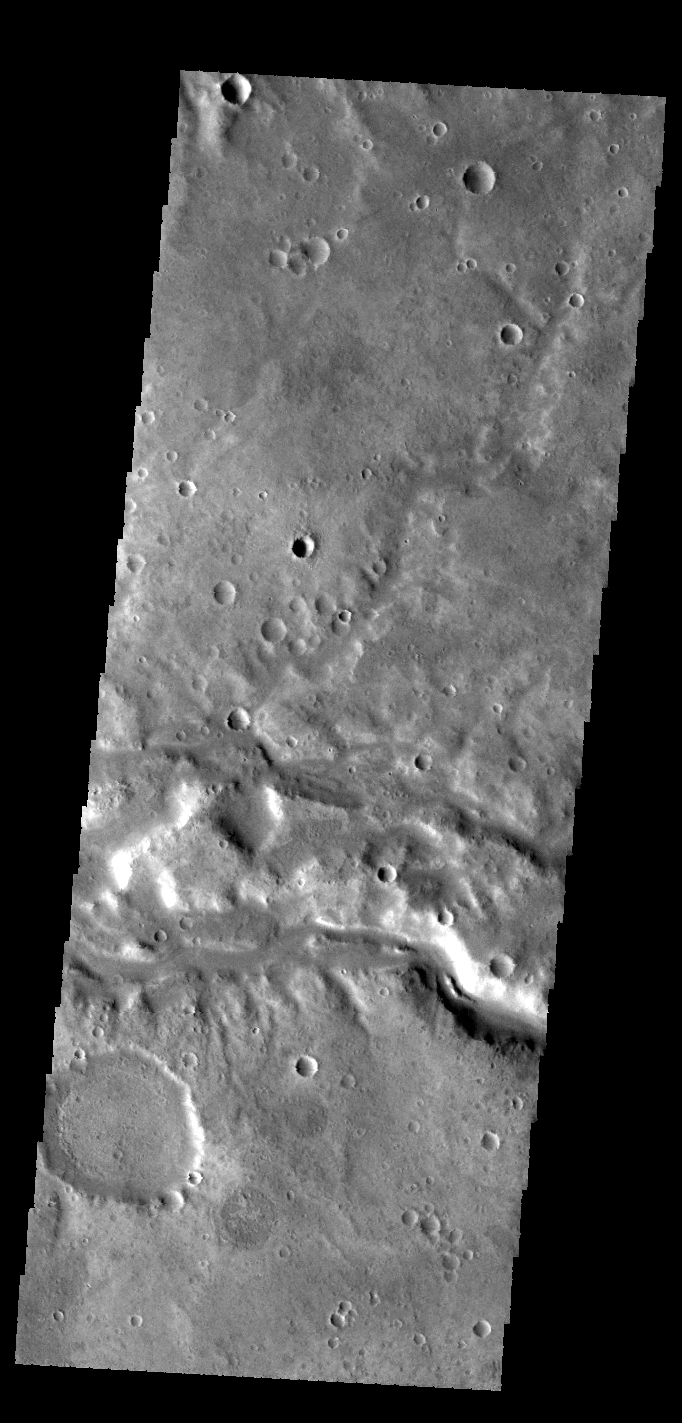

Samara Valles

Today’s VIS image shows a section of Samara Valles.

Credit: NASA/JPL-Caltech/ASU